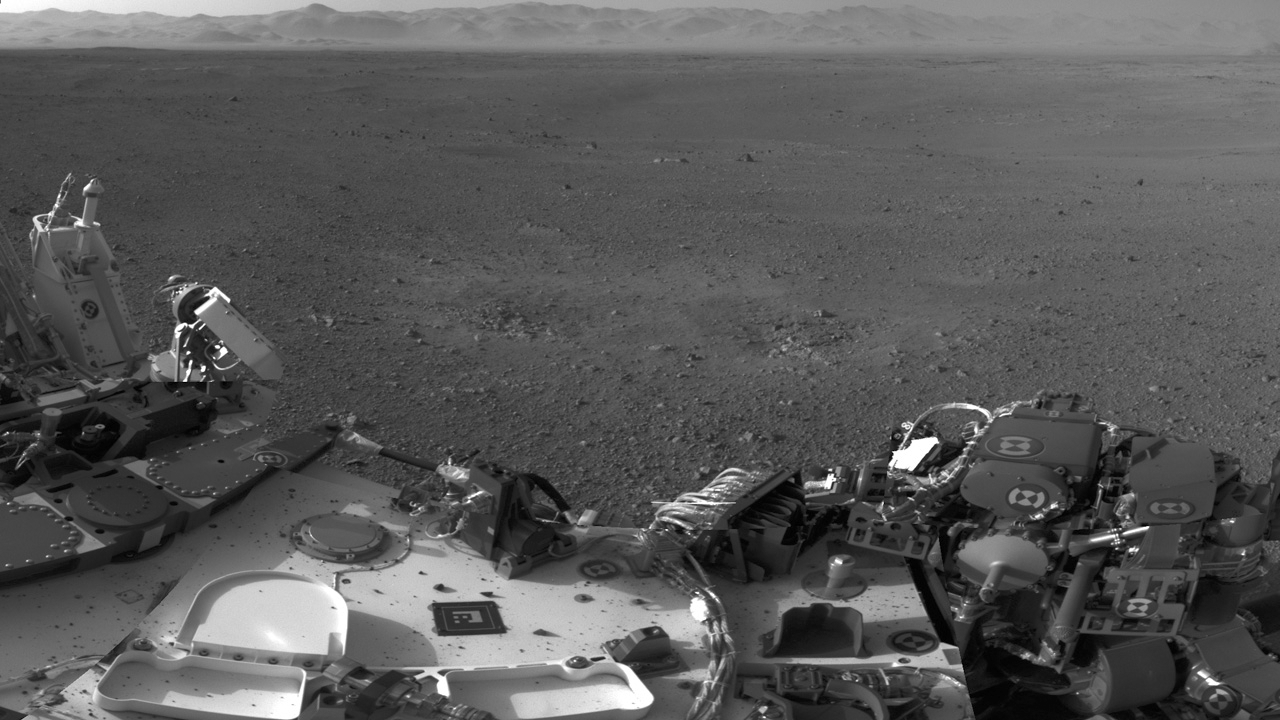

Traces of Landing

This mosaic image shows part of the left side of NASA’s Curiosity rover and two blast marks from the descent stage’s rocket engines. The images that were used to make the mosaic were obtained by the rover’s Navigation cameras on Aug. 7 PDT (Aug. 8 EDT).

The rim of Gale Crater is the lighter colored band across the horizon. The back of the rover is to the left. The blast marks can be seen in the middle of the image. Several small bits of rock and soil, which were made airborne by the rocket engines, are visible on the rover’s top deck.

JPL manages the Mars Science Laboratory/Curiosity for NASA’s Science Mission Directorate in Washington. The rover was designed, developed and assembled at JPL, a division of the California Institute of Technology in Pasadena.

Credit: NASA/JPL-Caltech